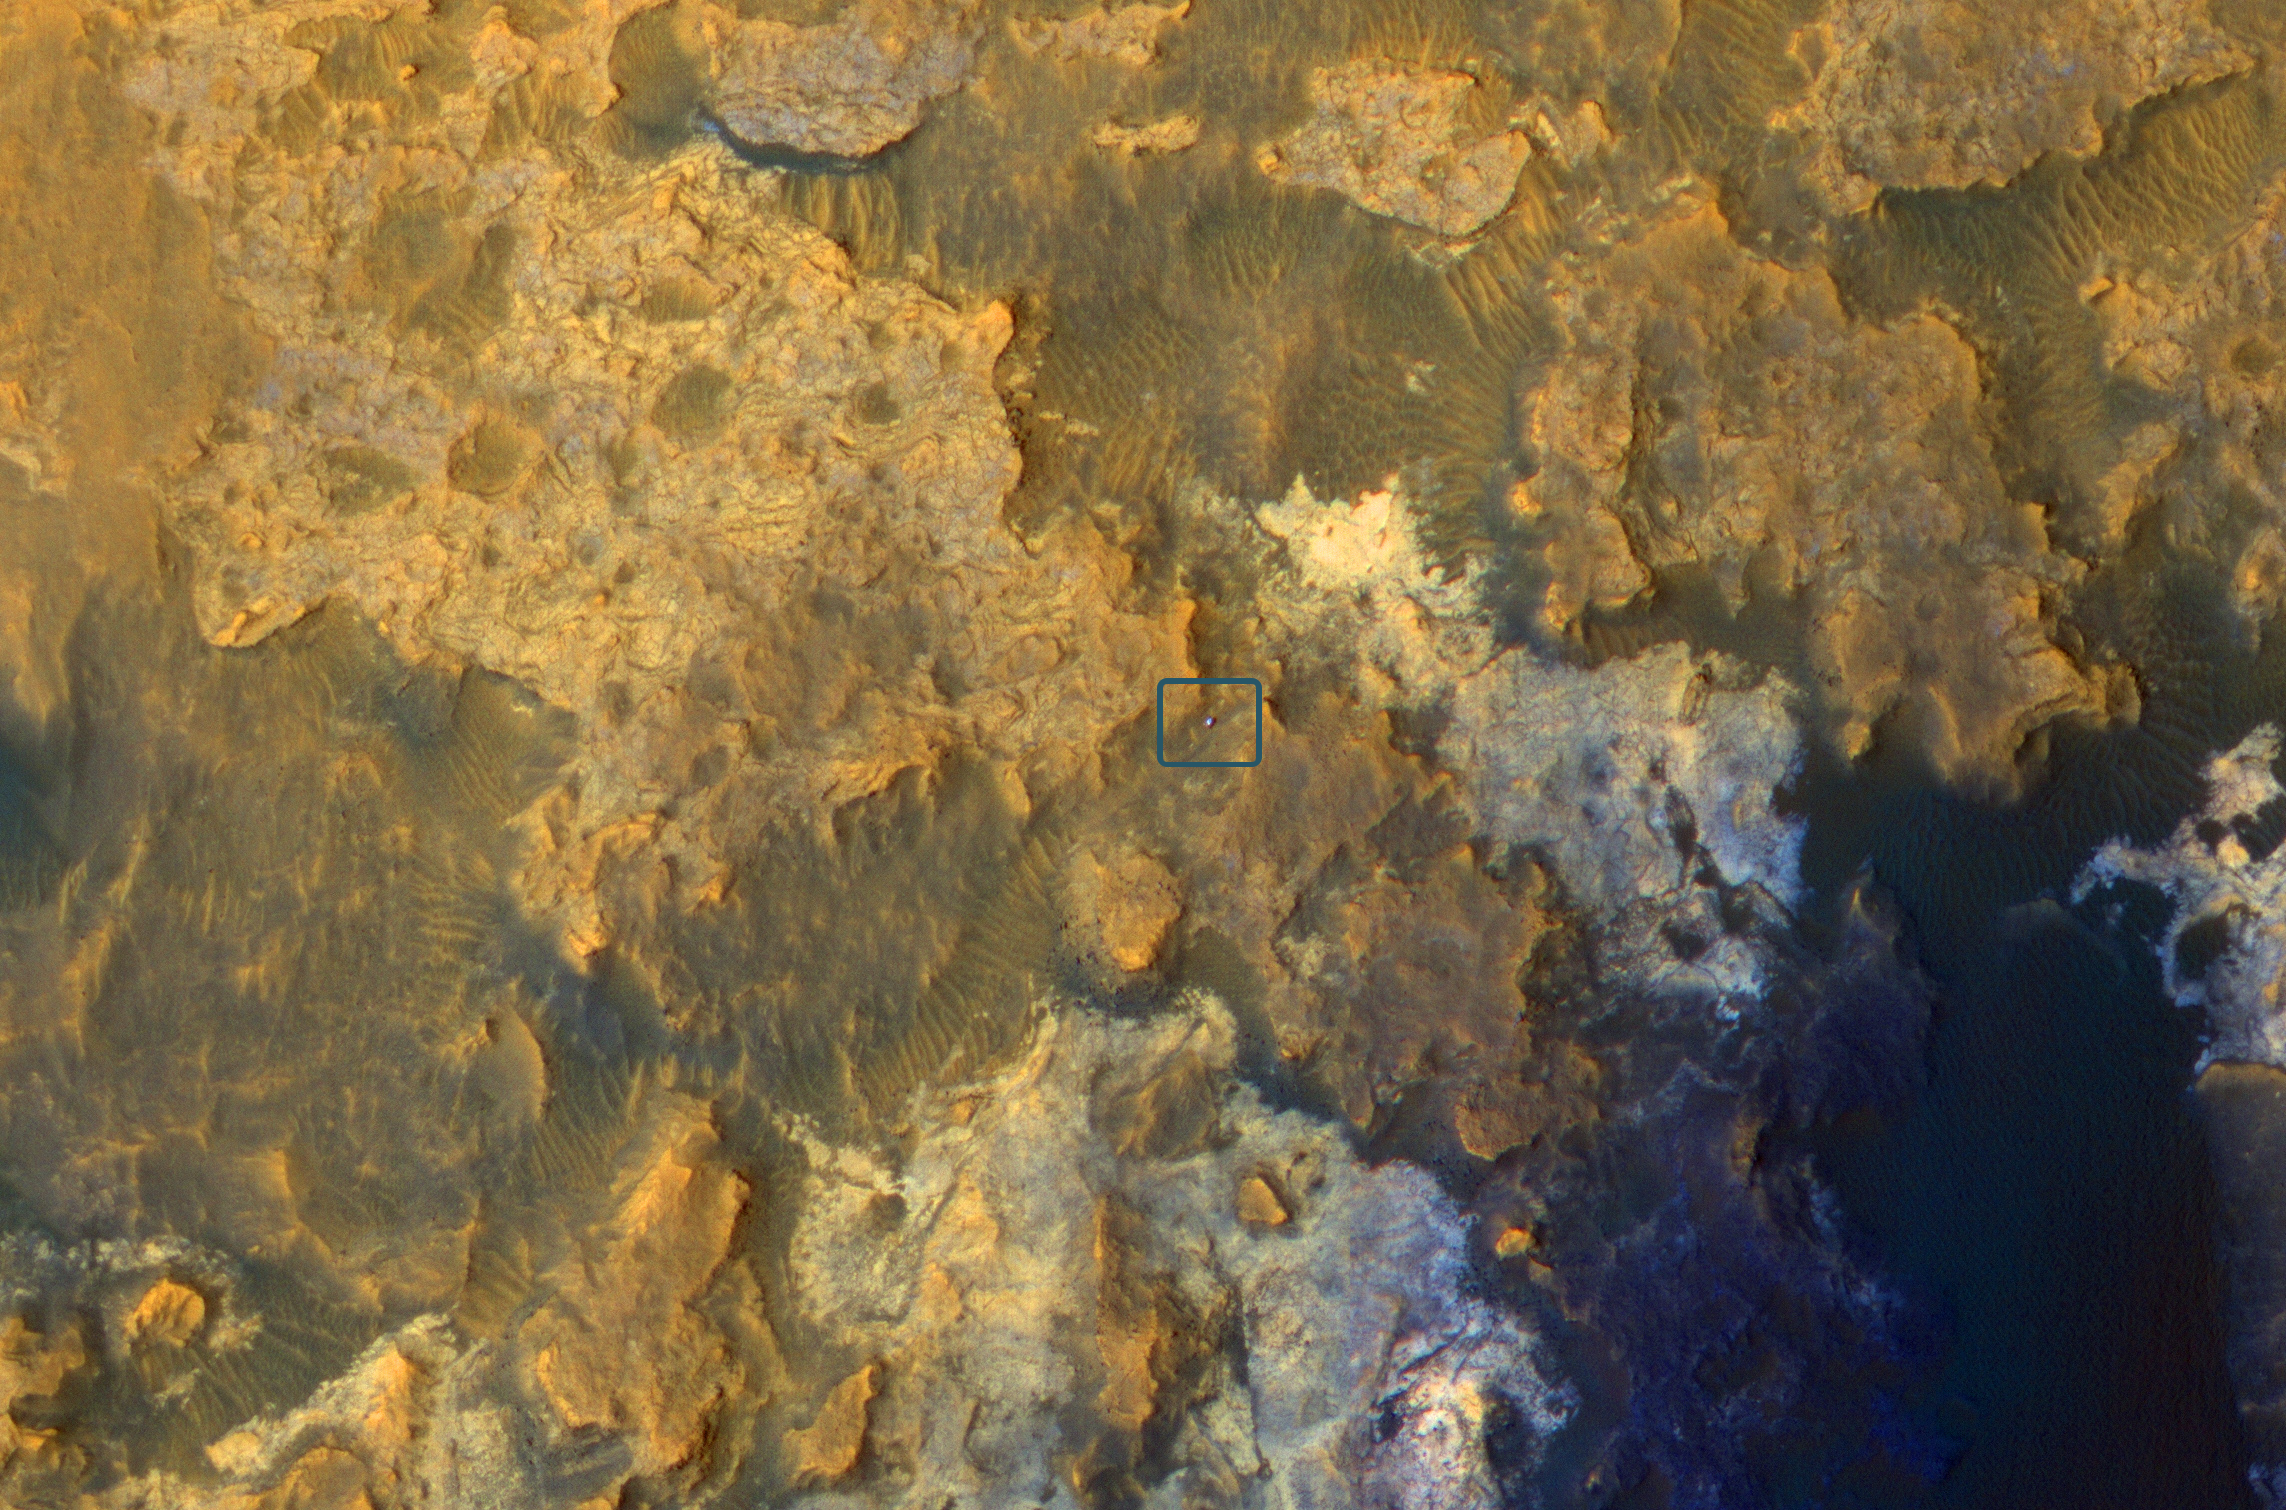

Mars Orbiter Sees Curiosity Rover in ‘Artist’s Drive’

Unannotated Image

A view from NASA’s Mars Reconnaissance Orbiter on April 8, 2015, catches sight of NASA’s Curiosity Mars rover passing through a valley called “Artist’s Drive” on the lower slope of Mount Sharp.

The image is from the orbiter’s High Resolution Imaging Science Experiment (HiRISE) camera. It shows the rover’s position after a drive of about 75 feet (23 meters) during the 949th Martian day, or sol, of the rover’s work on Mars.

North is toward the top. The rover’s location, with its shadow extending toward the right, is indicated with an inscribed rectangle. The view in this image covers an area about 550 yards (500 meters) across. An unannotated version of the image is at PIA19392_fig1.jpg.

Curiosity used a route through Artist’s Drive on its way toward higher layers on Mount Sharp after examining exposures of the mountain’s basal geological unit at “Pahrump Hills.” The rover’s “Logan Pass” science destination is at the bottom left of this image. A wider map of the area is at PIA19390.

This image is an excerpt from HiRISE observation ESP_040770_1755. Other image products from this observation are available at ESP_040770_1755.

The University of Arizona, Tucson, operates HiRISE, which was built by Ball Aerospace & Technologies Corp., Boulder, Colorado. NASA’s Jet Propulsion Laboratory, a division of the California Institute of Technology in Pasadena, manages the Mars Reconnaissance Orbiter Project and Mars Science Laboratory Project for NASA’s Science Mission Directorate, Washington.

Credit: NASA/JPL-Caltech/Univ. of Arizona